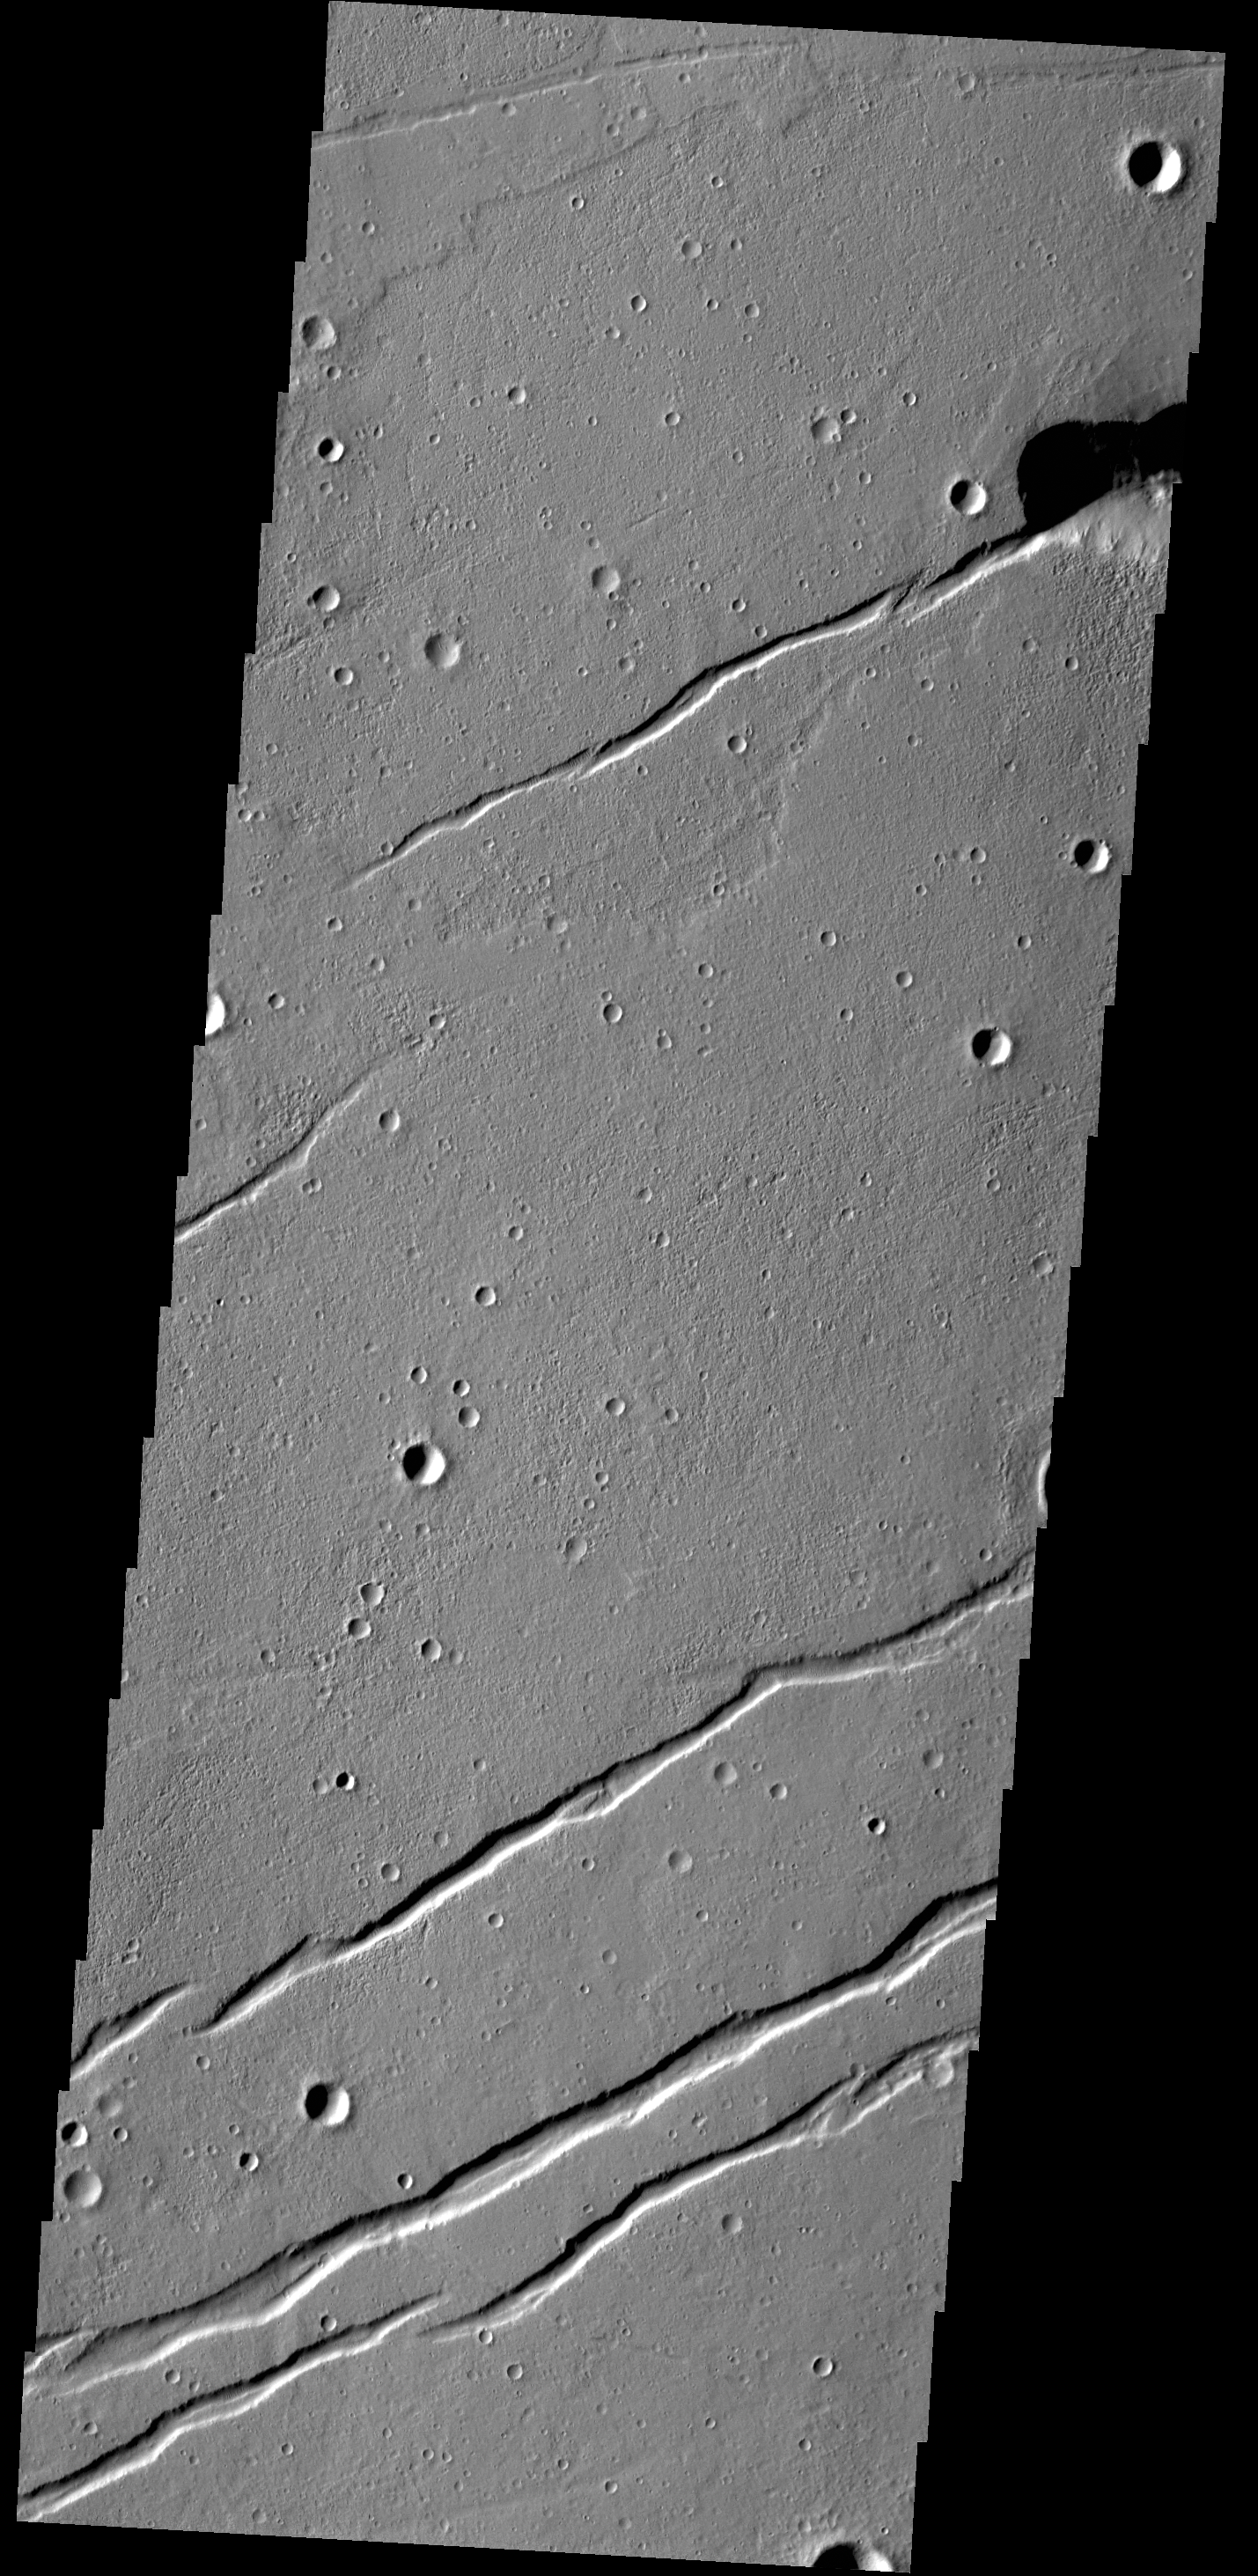

Labeatis Fossae

The depressions in this VIS image are graben that make up part of Labeatis Fossae. Graben are tectonic features comprised of a fault bounded depression where the central block of material has been downdropped between the two faults.

Credit: NASA/JPL-Caltech/ASU